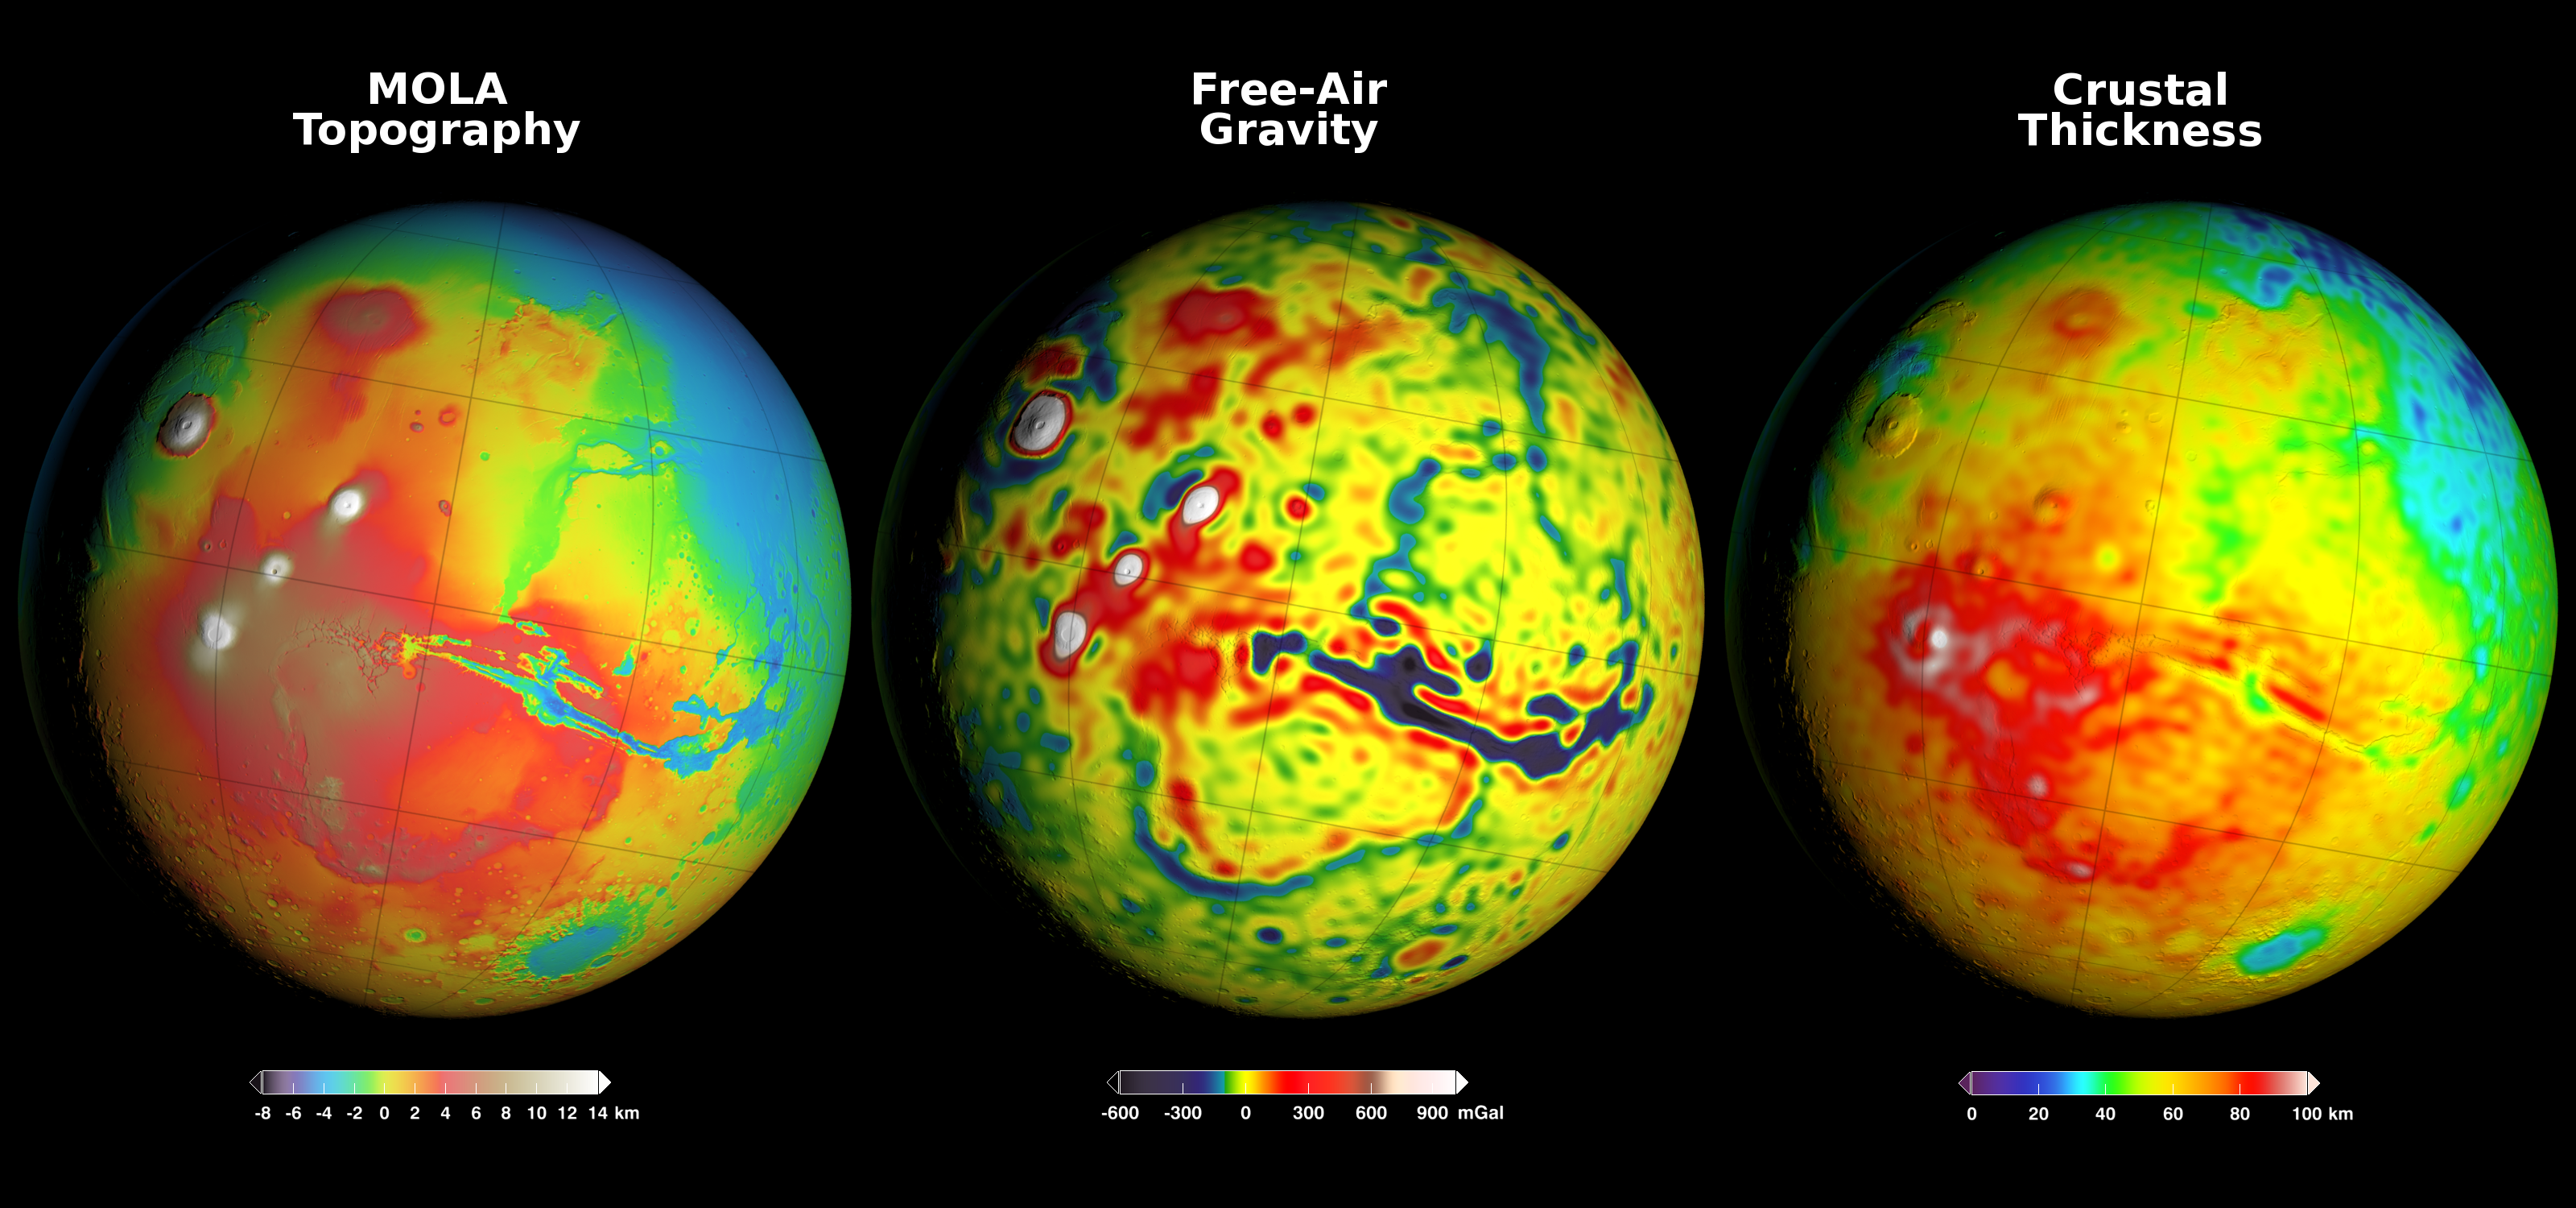

Using Gravity and Topography to Map Mars’ Crustal Thickness

Newly detailed mapping of local variations in Mars’ gravitational pull on orbiters (center), combined with topographical mapping of the planet’s mountains and valleys (left) yields the best-yet mapping of Mars’ crustal thickness (right).

These three views of global mapping are centered at 90 degrees west longitude, showing portions of the planet that include tall volcanoes on the left and the deep Valles Marineris canyon system just right of center. Additional views of these global maps are available at http://svs.gsfc.nasa.gov/goto?4436.

The new map of Mars’ gravity (center) results from analysis of the planet’s gravitational effects on orbiters passing over each location on the globe. The data come from many years of using NASA’s Deep Space Network to track positions and velocities of NASA’s Mars Global Surveyor, Mars Odyssey and Mars Reconnaissance Orbiter.

If Mars were a perfectly smooth sphere of uniform density, the gravity experienced by the spacecraft would be exactly the same everywhere. But like other rocky bodies in the solar system, including Earth, Mars has both a bumpy surface and a lumpy interior. As the spacecraft fly in their orbits, they experience slight variations in gravity caused by both of these irregularities, variations which show up as small changes in the velocity and altitude of the three spacecraft.

The “free-air” gravity map presents the results without any adjustment for the known bumpiness of Mars’ surface. Local gravitational variations in acceleration are expressed in units called gals or galileos. The color-coding key beneath the center map indicates how colors on the map correspond to mGal (milligal) values.

The map on the left shows the known bumpiness, or topography, of the Martian surface, using data from the Mars Orbiter Laser Altimeter (MOLA) instrument on Mars Global Surveyor. Mars has no actual “sea level,” but does have a defined zero elevation level. The color-coding key beneath this map indicates how the colors correspond to elevations above or below zero, in kilometers.

Analysis that subtracts effects of the surface topography from the free-air gravity mapping, combined with an assumption that crust material has a uniform density, leads to the derived mapping of crustal thickness — or subsurface “lumpiness” — on the right. Highs in gravity indicate places where the denser mantle material beneath the crust is closer to the surface, and hence where the crust is thinner. The color-coding key for this map indicates how the colors on the map correspond to the thickness of the crust, in kilometers.

Credit: NASA/GSFC/Scientific Visualization Studio